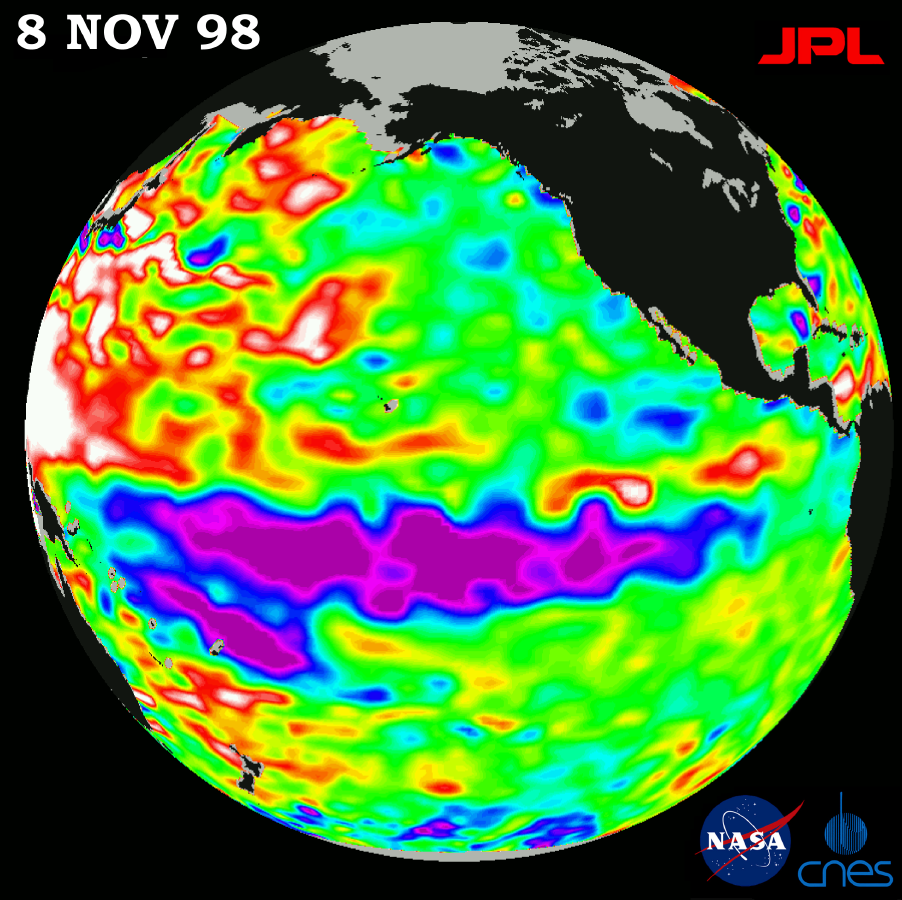

TOPEX/El Niño Watch – La Niña looks “frozen” in Pacific, November 8, 1998

This image of the Pacific Ocean was produced using sea-surface height measurements taken by the U.S.-French TOPEX/Poseidon satellite. The image shows sea surface height relative to normal ocean conditions on November 8, 1998; these sea surface heights are an indicator of the changing amount of heat stored in the ocean. The image shows that the low sea level or cold pool of water commonly referred to as La Niña, shown in purple, has stayed about the same for the last five months changing very little in size and heat content. The satellite’s ability to monitor the entire ocean indicates there is also a large-scale warming taking place in the western Pacific, shown here in red and white. Oceanographers believe that the coexistence of these two contrasting conditions — cooler water along the equator and warmer water in both the northern and southern hemispheres — indicates that the ocean and the climate system have not recovered from the record-breaking warming that has occurred during the past two years. The purple areas are 14 to 18 centimeters (6 to 7 inches) below normal and the blue areas are 5 to 13 centimeters (2 to 5 inches) below normal. The white areas show the sea surface is between 14 and 32 centimeters (6 to 13 inches) above normal; in the red areas, it is about 10 centimeters (4 inches) above normal. The green areas indicate normal conditions.

Credit: NASA/JPL